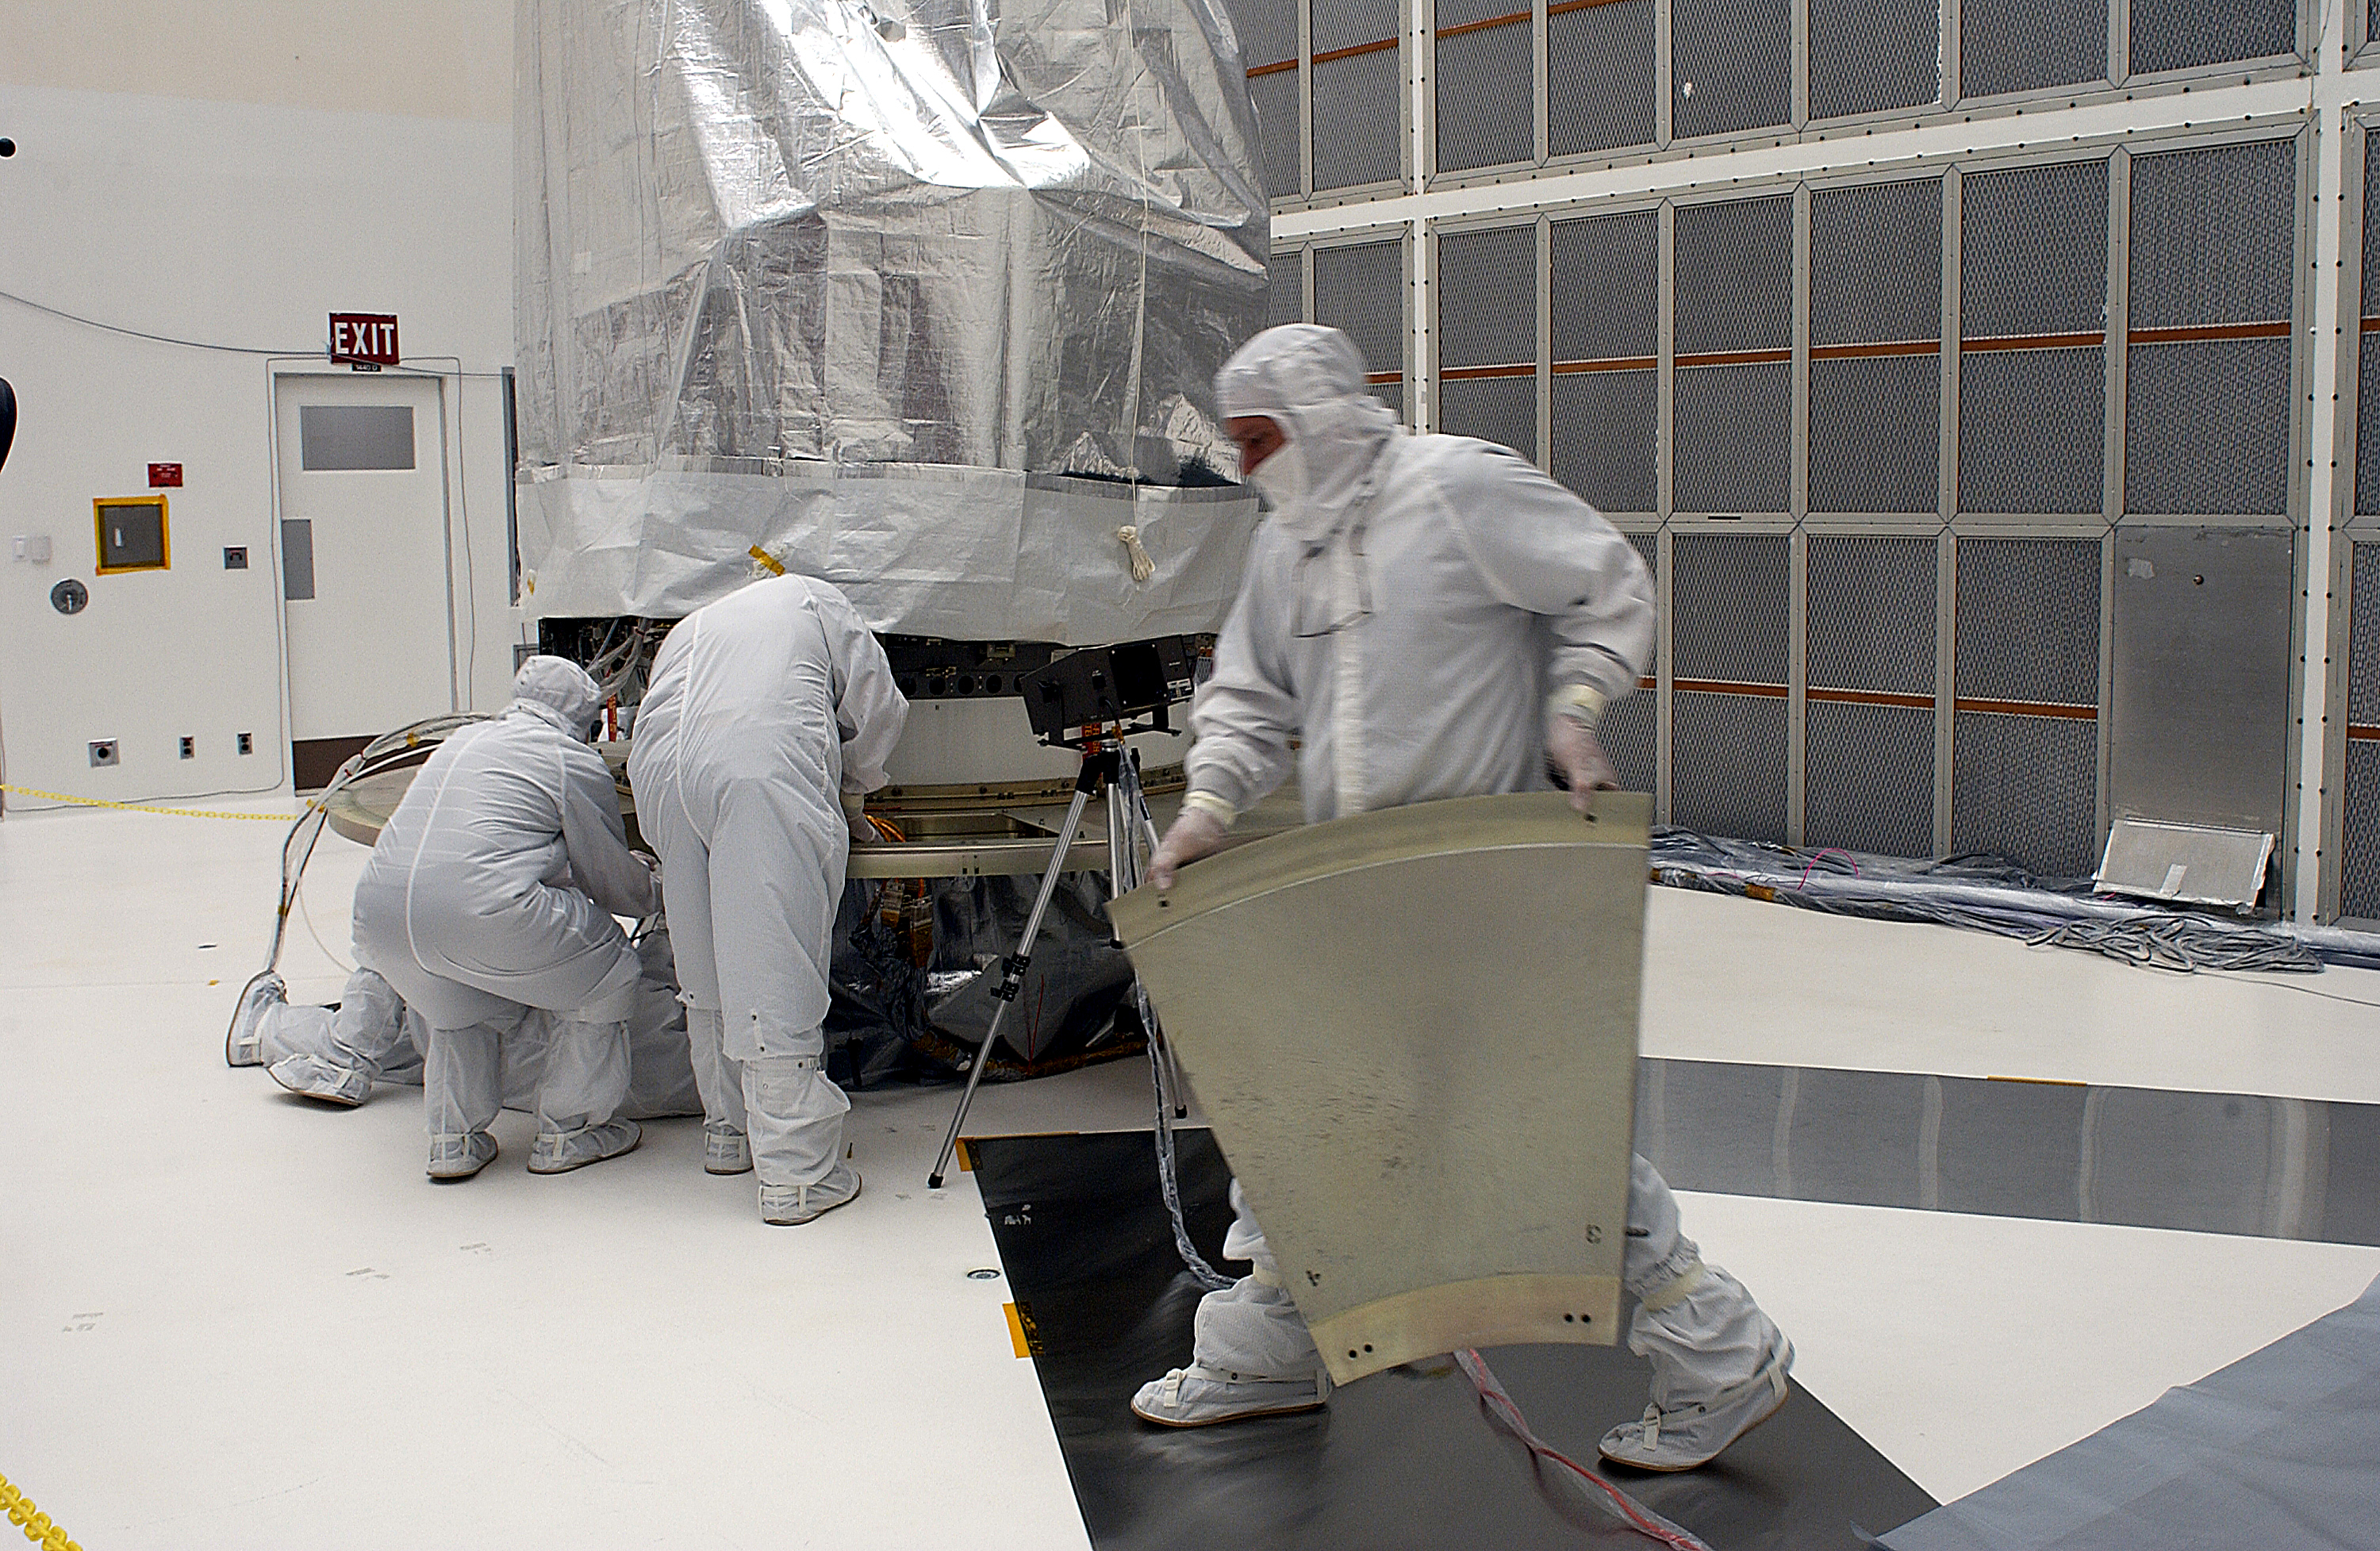

Spitzer in the Clean Room

The Spitzer Space Telescope in the Clean Room at Cape Canaveral, Florida.

Credit: NASA/KSC